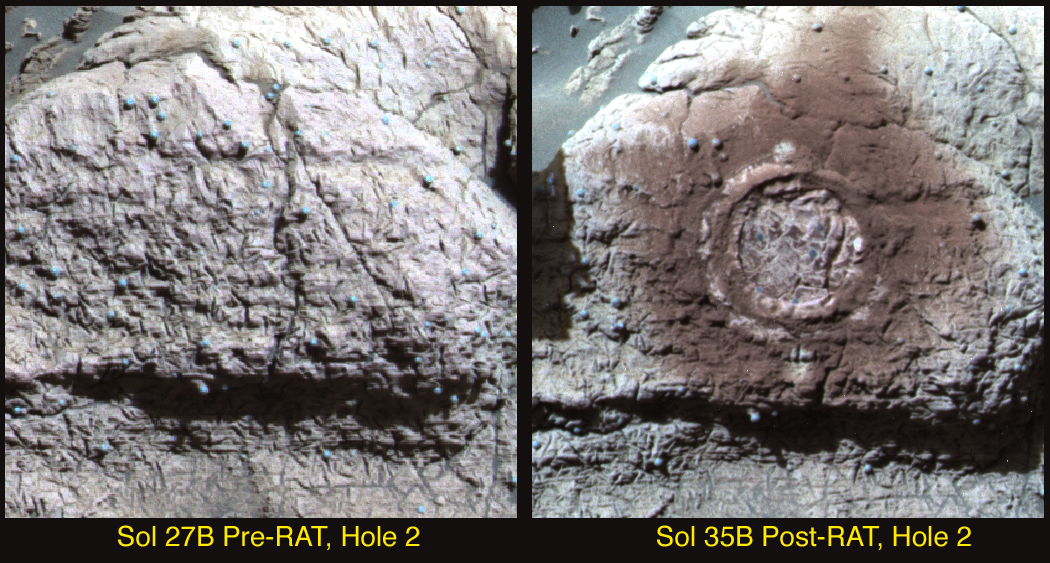

Seeing Red at Guadalupe

This image from the Mars Exploration Rover Opportunity’s panoramic camera shows the results of the second drilling by the rock abrasion tool, located on the rover’s instrument deployment device, or “arm.” The drilling took place on a target called “Guadalupe” within the “El Capitan” region of the Meridiani Planum, Mars, rock outcrop.

As with the first rock abrasion tool target called “McKittrick,” the grinding process at “Guadalupe” has generated a significant amount of fine-grained, reddish dust. Color and spectral properties of the dust show that it may contain some fine-grained crystalline red hematite. This image is an enhanced color composite generated from three different panoramic camera filters.

Credit: NASA/JPL/Cornell